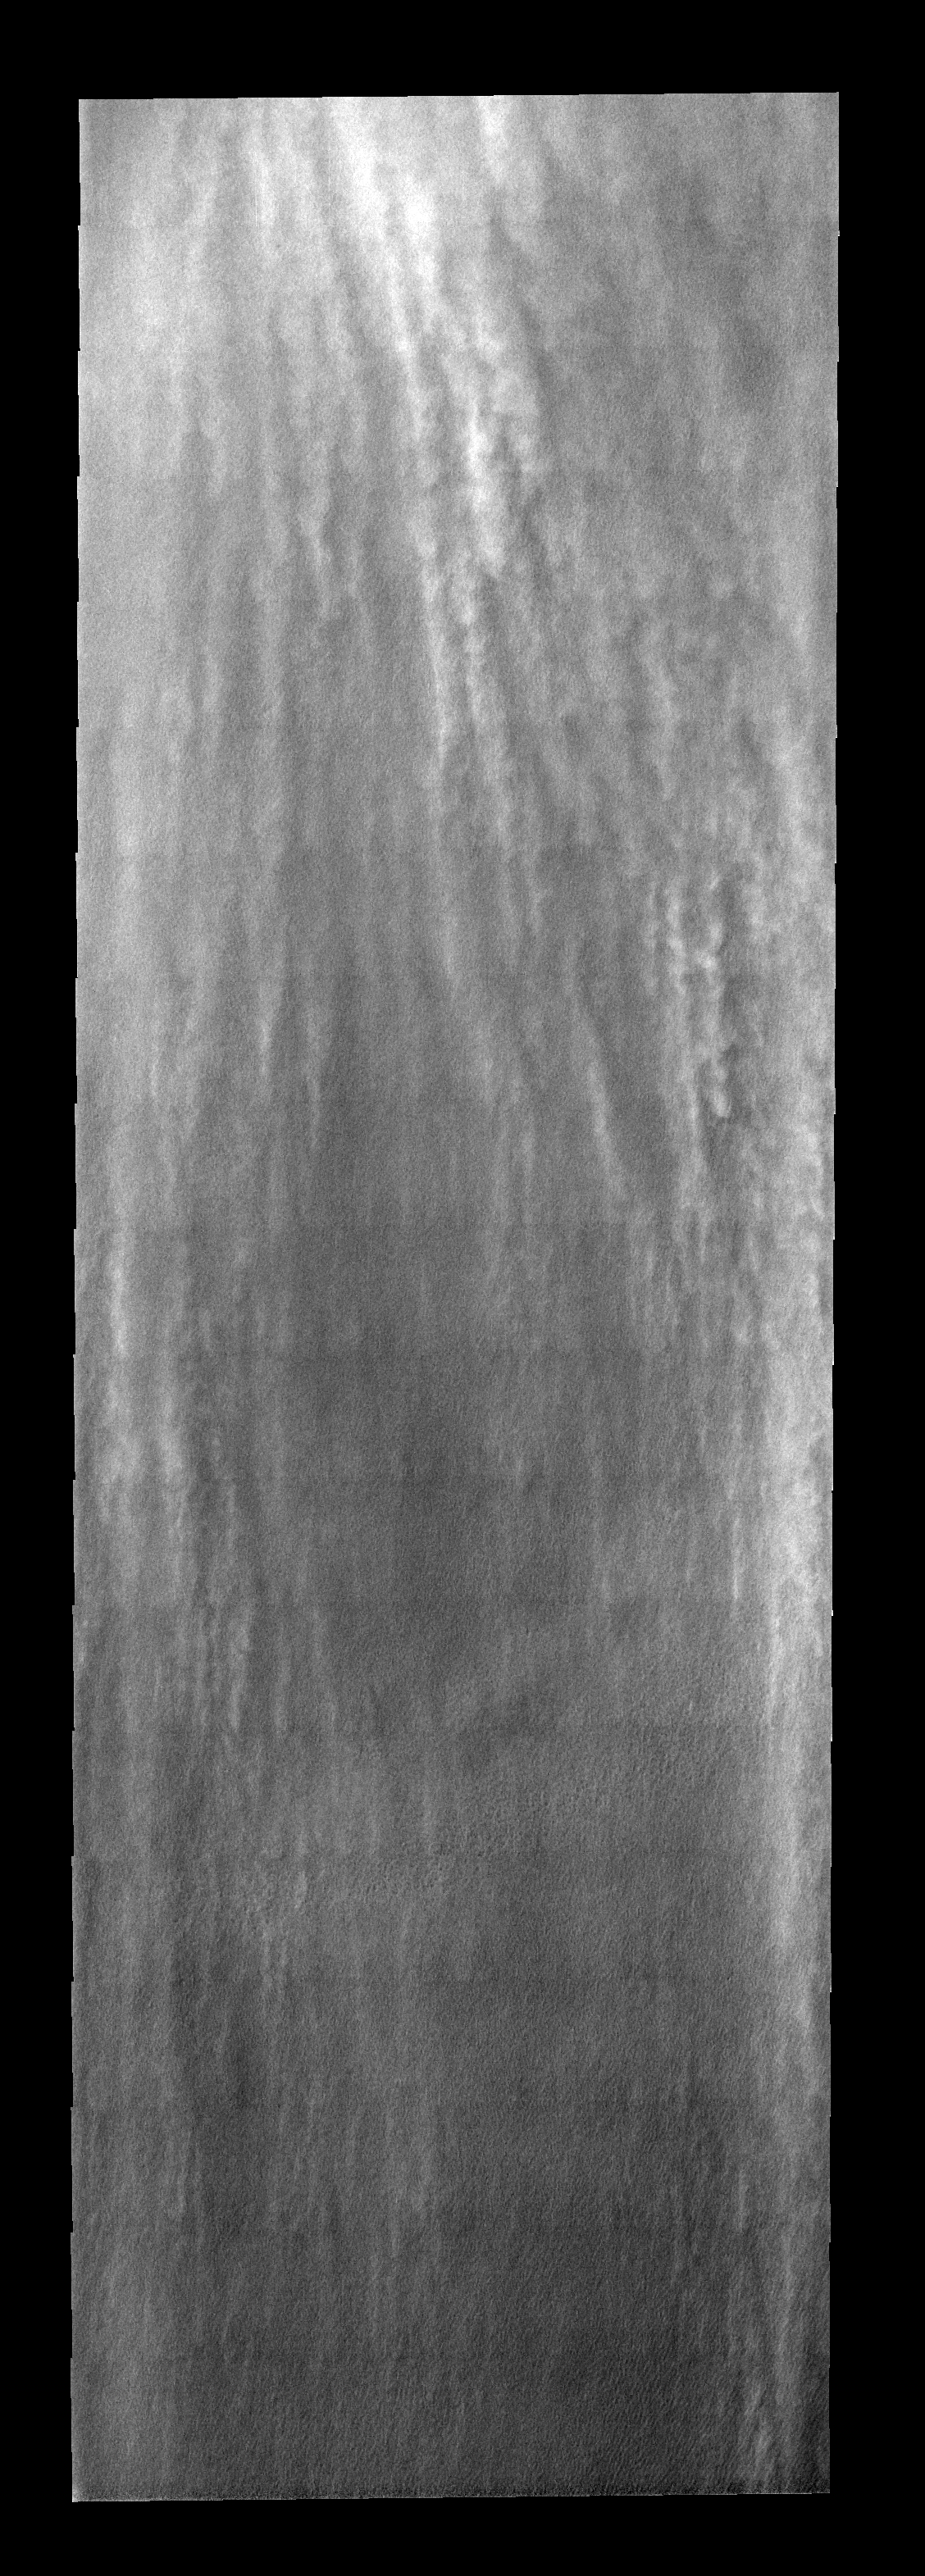

Linear Clouds

These linear clouds are part of a large storm front that occurred near the south pole during late summer.

Image information: VIS instrument. Latitude 82.9N, Longitude 221.5E. 17 meter/pixel resolution.

Please see the THEMIS Data Citation Note for details on crediting THEMIS images.

Note: this THEMIS visual image has not been radiometrically nor geometrically calibrated for this preliminary release. An empirical correction has been performed to remove instrumental effects. A linear shift has been applied in the cross-track and down-track direction to approximate spacecraft and planetary motion. Fully calibrated and geometrically projected images will be released through the Planetary Data System in accordance with Project policies at a later time.

NASA’s Jet Propulsion Laboratory manages the 2001 Mars Odyssey mission for NASA’s Office of Space Science, Washington, D.C. The Thermal Emission Imaging System (THEMIS) was developed by Arizona State University, Tempe, in collaboration with Raytheon Santa Barbara Remote Sensing. The THEMIS investigation is led by Dr. Philip Christensen at Arizona State University. Lockheed Martin Astronautics, Denver, is the prime contractor for the Odyssey project, and developed and built the orbiter. Mission operations are conducted jointly from Lockheed Martin and from JPL, a division of the California Institute of Technology in Pasadena.

Credit: NASA/JPL/ASU